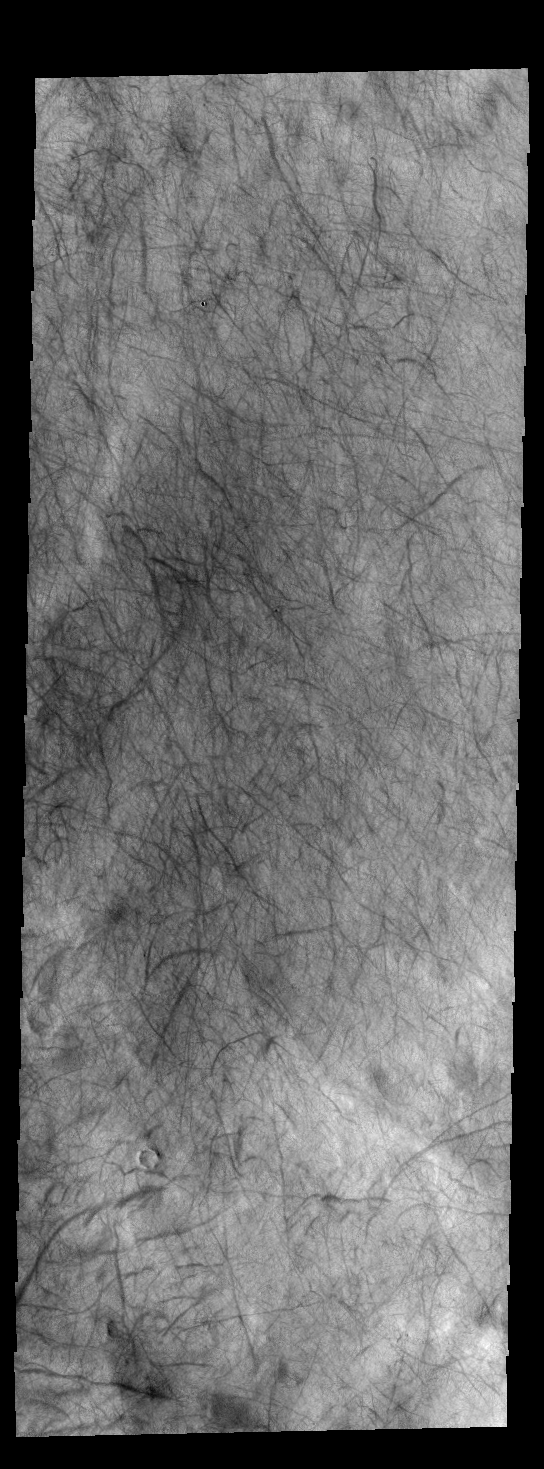

Dust Devil Tracks

Today’s VIS image shows dust devil tracks on the plains of Aonia Terra. As the dust devil moves across the surface it scours the fine dust particles, revealing the darker rock surface below.

Credit: NASA/JPL-Caltech/ASU